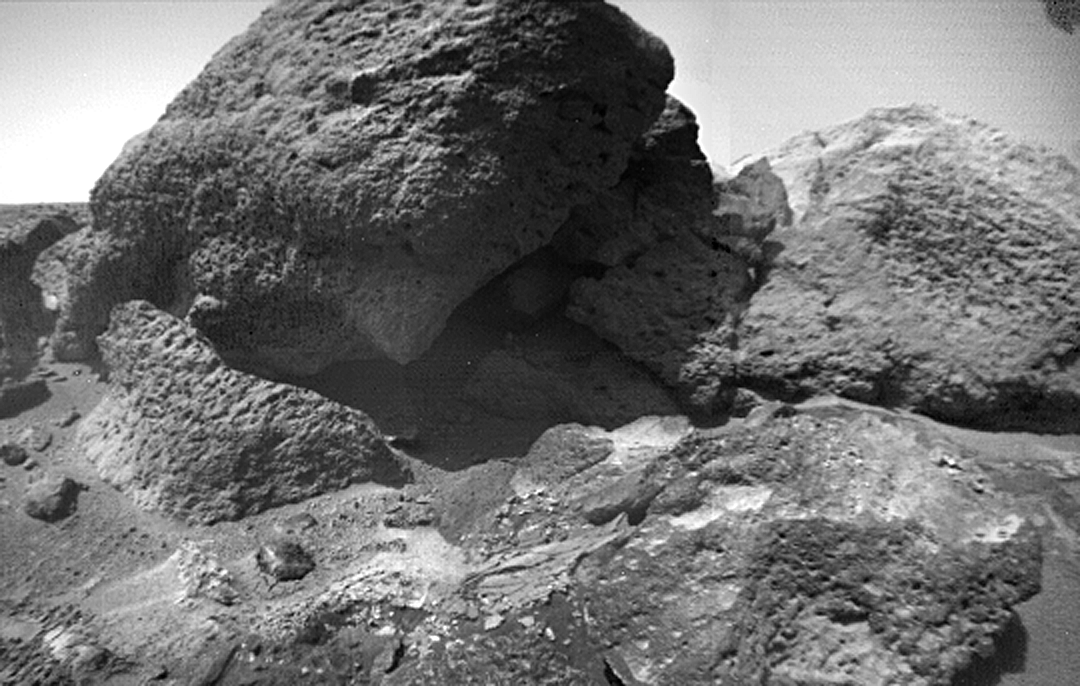

“Shark” as Viewed by Sojourner Rover

This close-up image of “Shark,” in the Bookshelf at the back of the Rock Garden, was taken by Sojourner Rover on Sol 75. Also in the image are “Half Dome” (right) and “Desert Princess” (lower right). At the bottom left, a thin “crusty” soil layer has been disturbed by the rover wheels.

Mars Pathfinder is the second in NASA’s Discovery program of low-cost spacecraft with highly focused science goals. The Jet Propulsion Laboratory, Pasadena, CA, developed and manages the Mars Pathfinder mission for NASA’s Office of Space Science, Washington, D.C. JPL is a division of the California Institute of Technology (Caltech).

Photojournal note: Sojourner spent 83 days of a planned seven-day mission exploring the Martian terrain, acquiring images, and taking chemical, atmospheric and other measurements. The final data transmission received from Pathfinder was at 10:23 UTC on September 27, 1997. Although mission managers tried to restore full communications during the following five months, the successful mission was terminated on March 10, 1998.

Credit: NASA/JPL